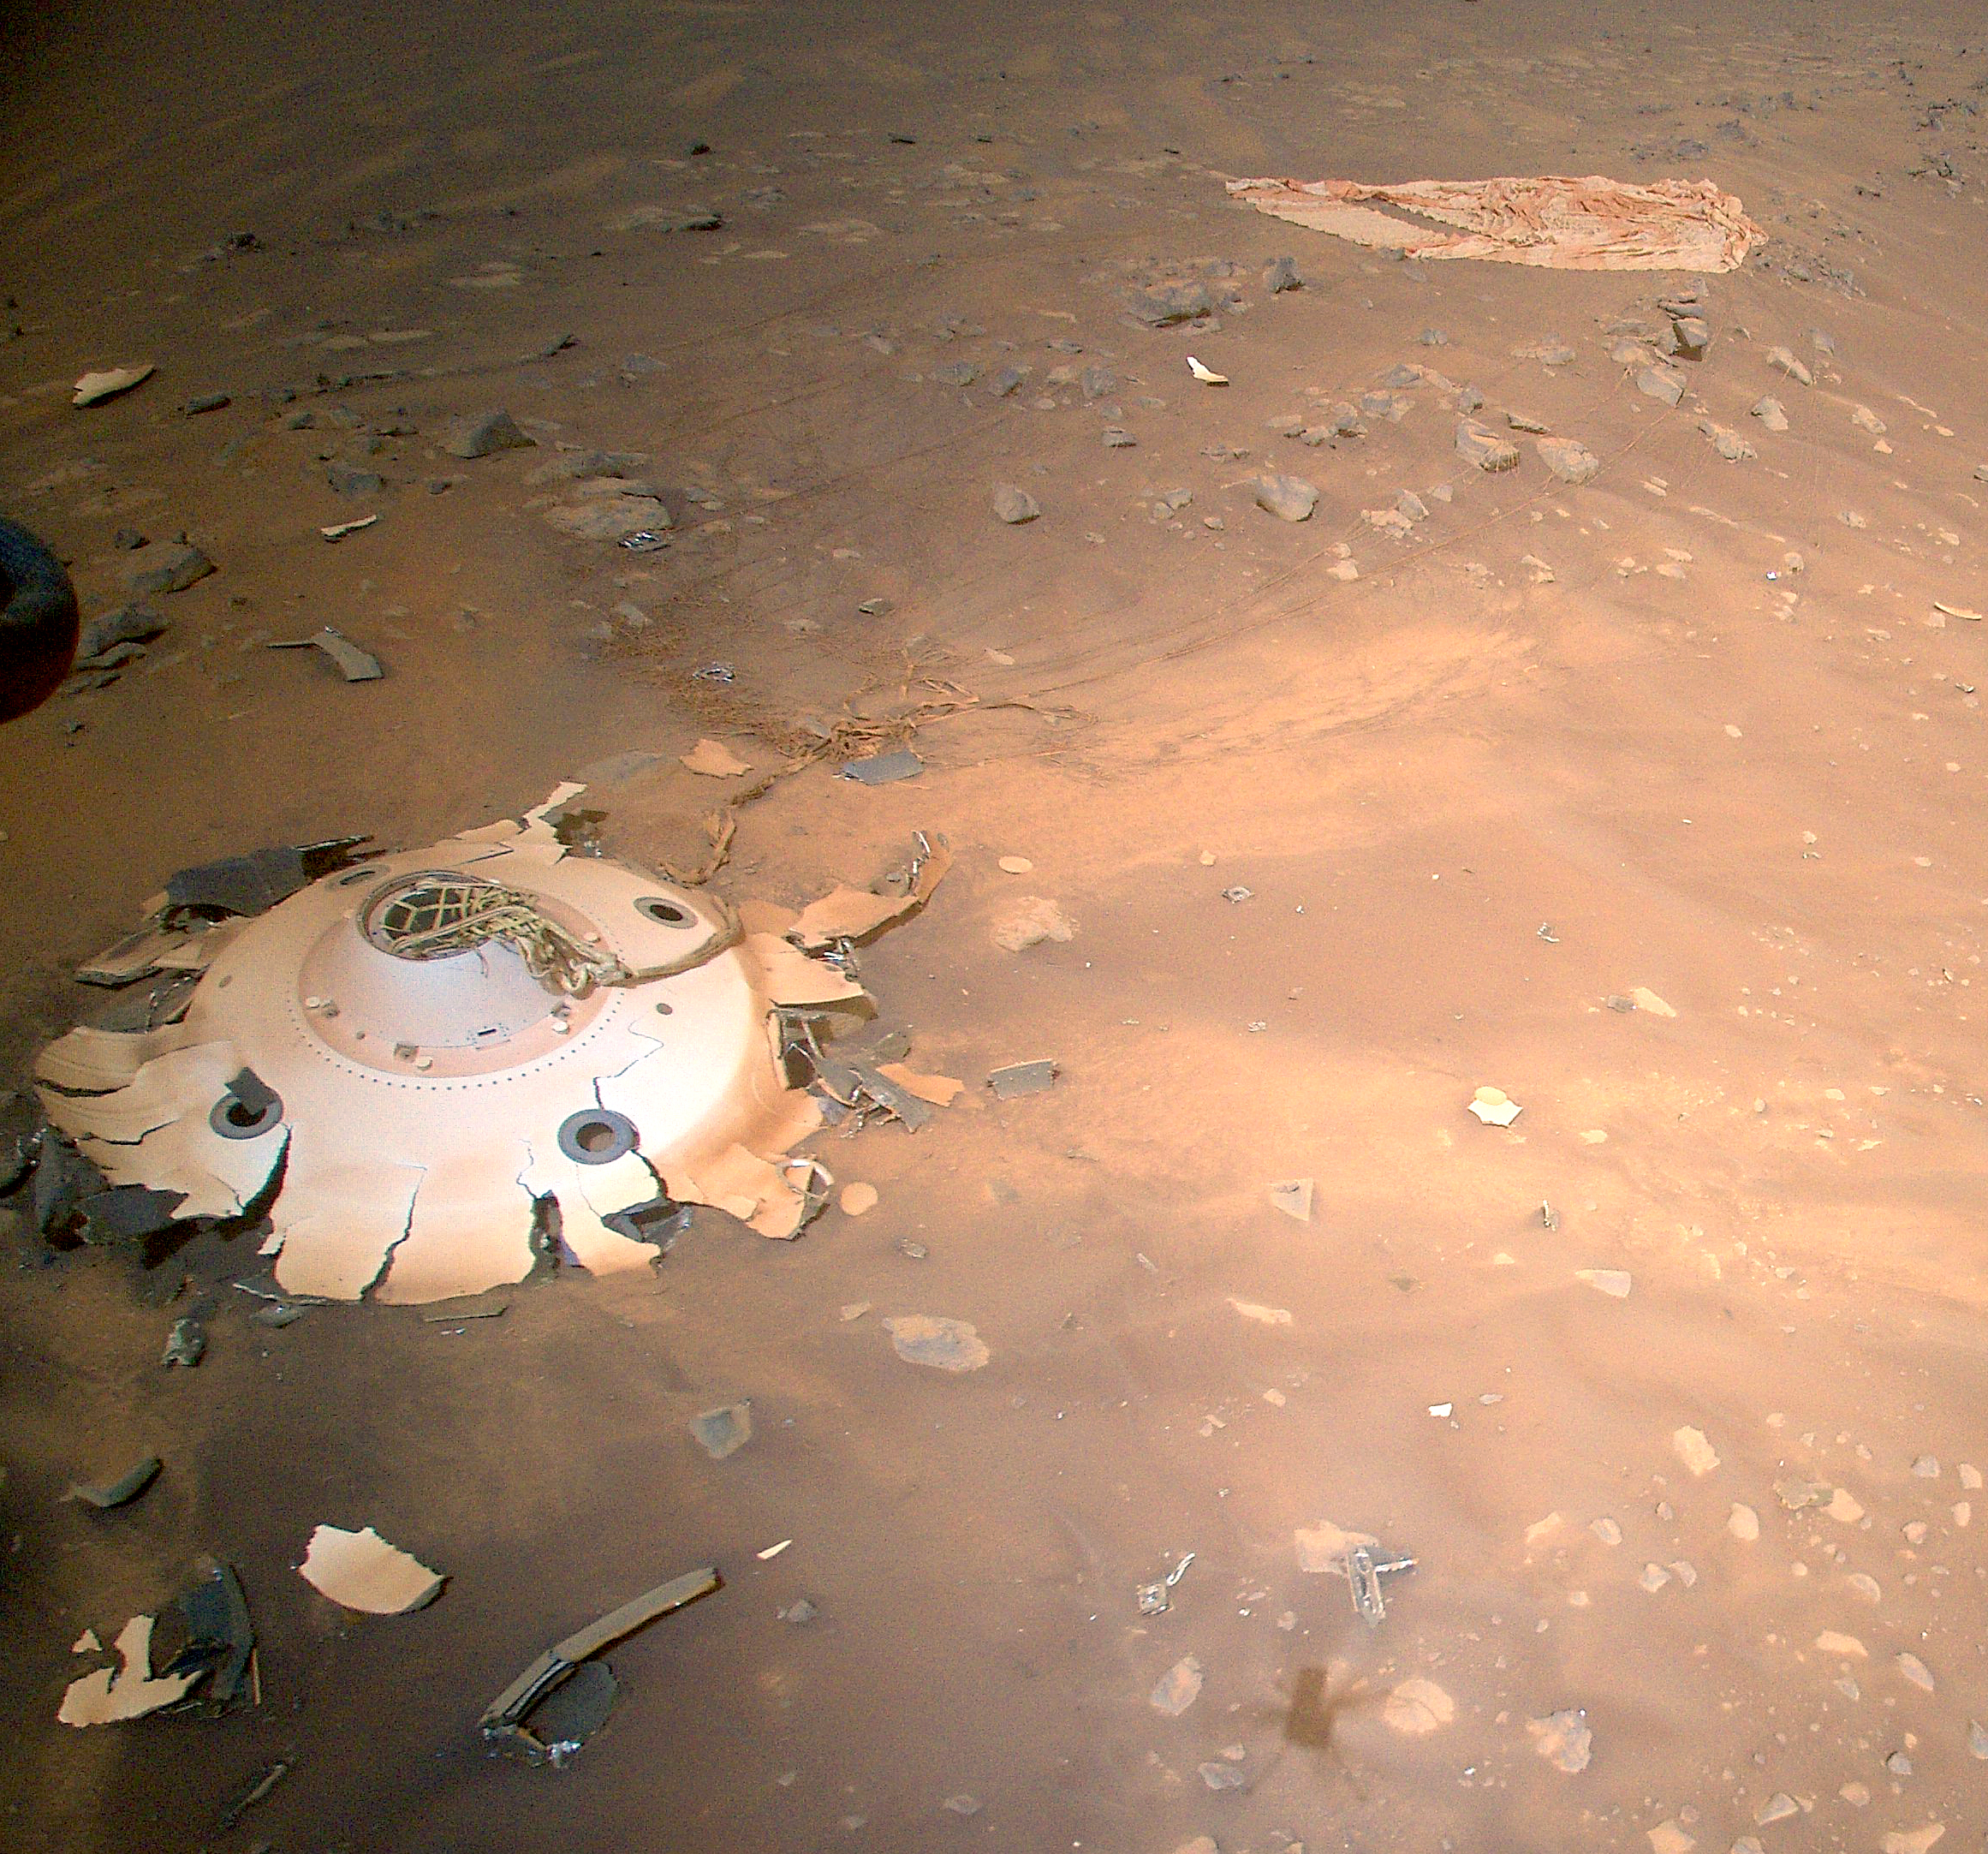

Rover Landing Gear Seen From the Air by Mars Helicopter

This image of Perseverance’s backshell and parachute was collected from an altitude of 26 feet (8 meters) by the NASA’s Ingenuity Mars Helicopter during its 26th flight on Mars on April 19, 2022.

The parachute and cone-shaped backshell protected the rover during its fiery descent toward the Martian surface on Feb. 18, 2021. Engineers working on the Mars Sample Return program requested images be taken of the components from an aerial perspective because they may provide insight into the components’ performance during the rover’s entry, descent, and landing.

The Ingenuity Mars Helicopter was built by NASA’s Jet Propulsion Laboratory in Southern California, which also manages the project for NASA Headquarters. It is supported by NASA’s Science Mission Directorate. NASA’s Ames Research Center in California’s Silicon Valley, and NASA’s Langley Research Center in Hampton, Virginia, provided significant flight performance analysis and technical assistance during Ingenuity’s development. AeroVironment Inc., Qualcomm, and SolAero also provided design assistance and major vehicle components. Lockheed Martin Space designed and manufactured the Mars Helicopter Delivery System.

Credit: NASA/JPL-Caltech